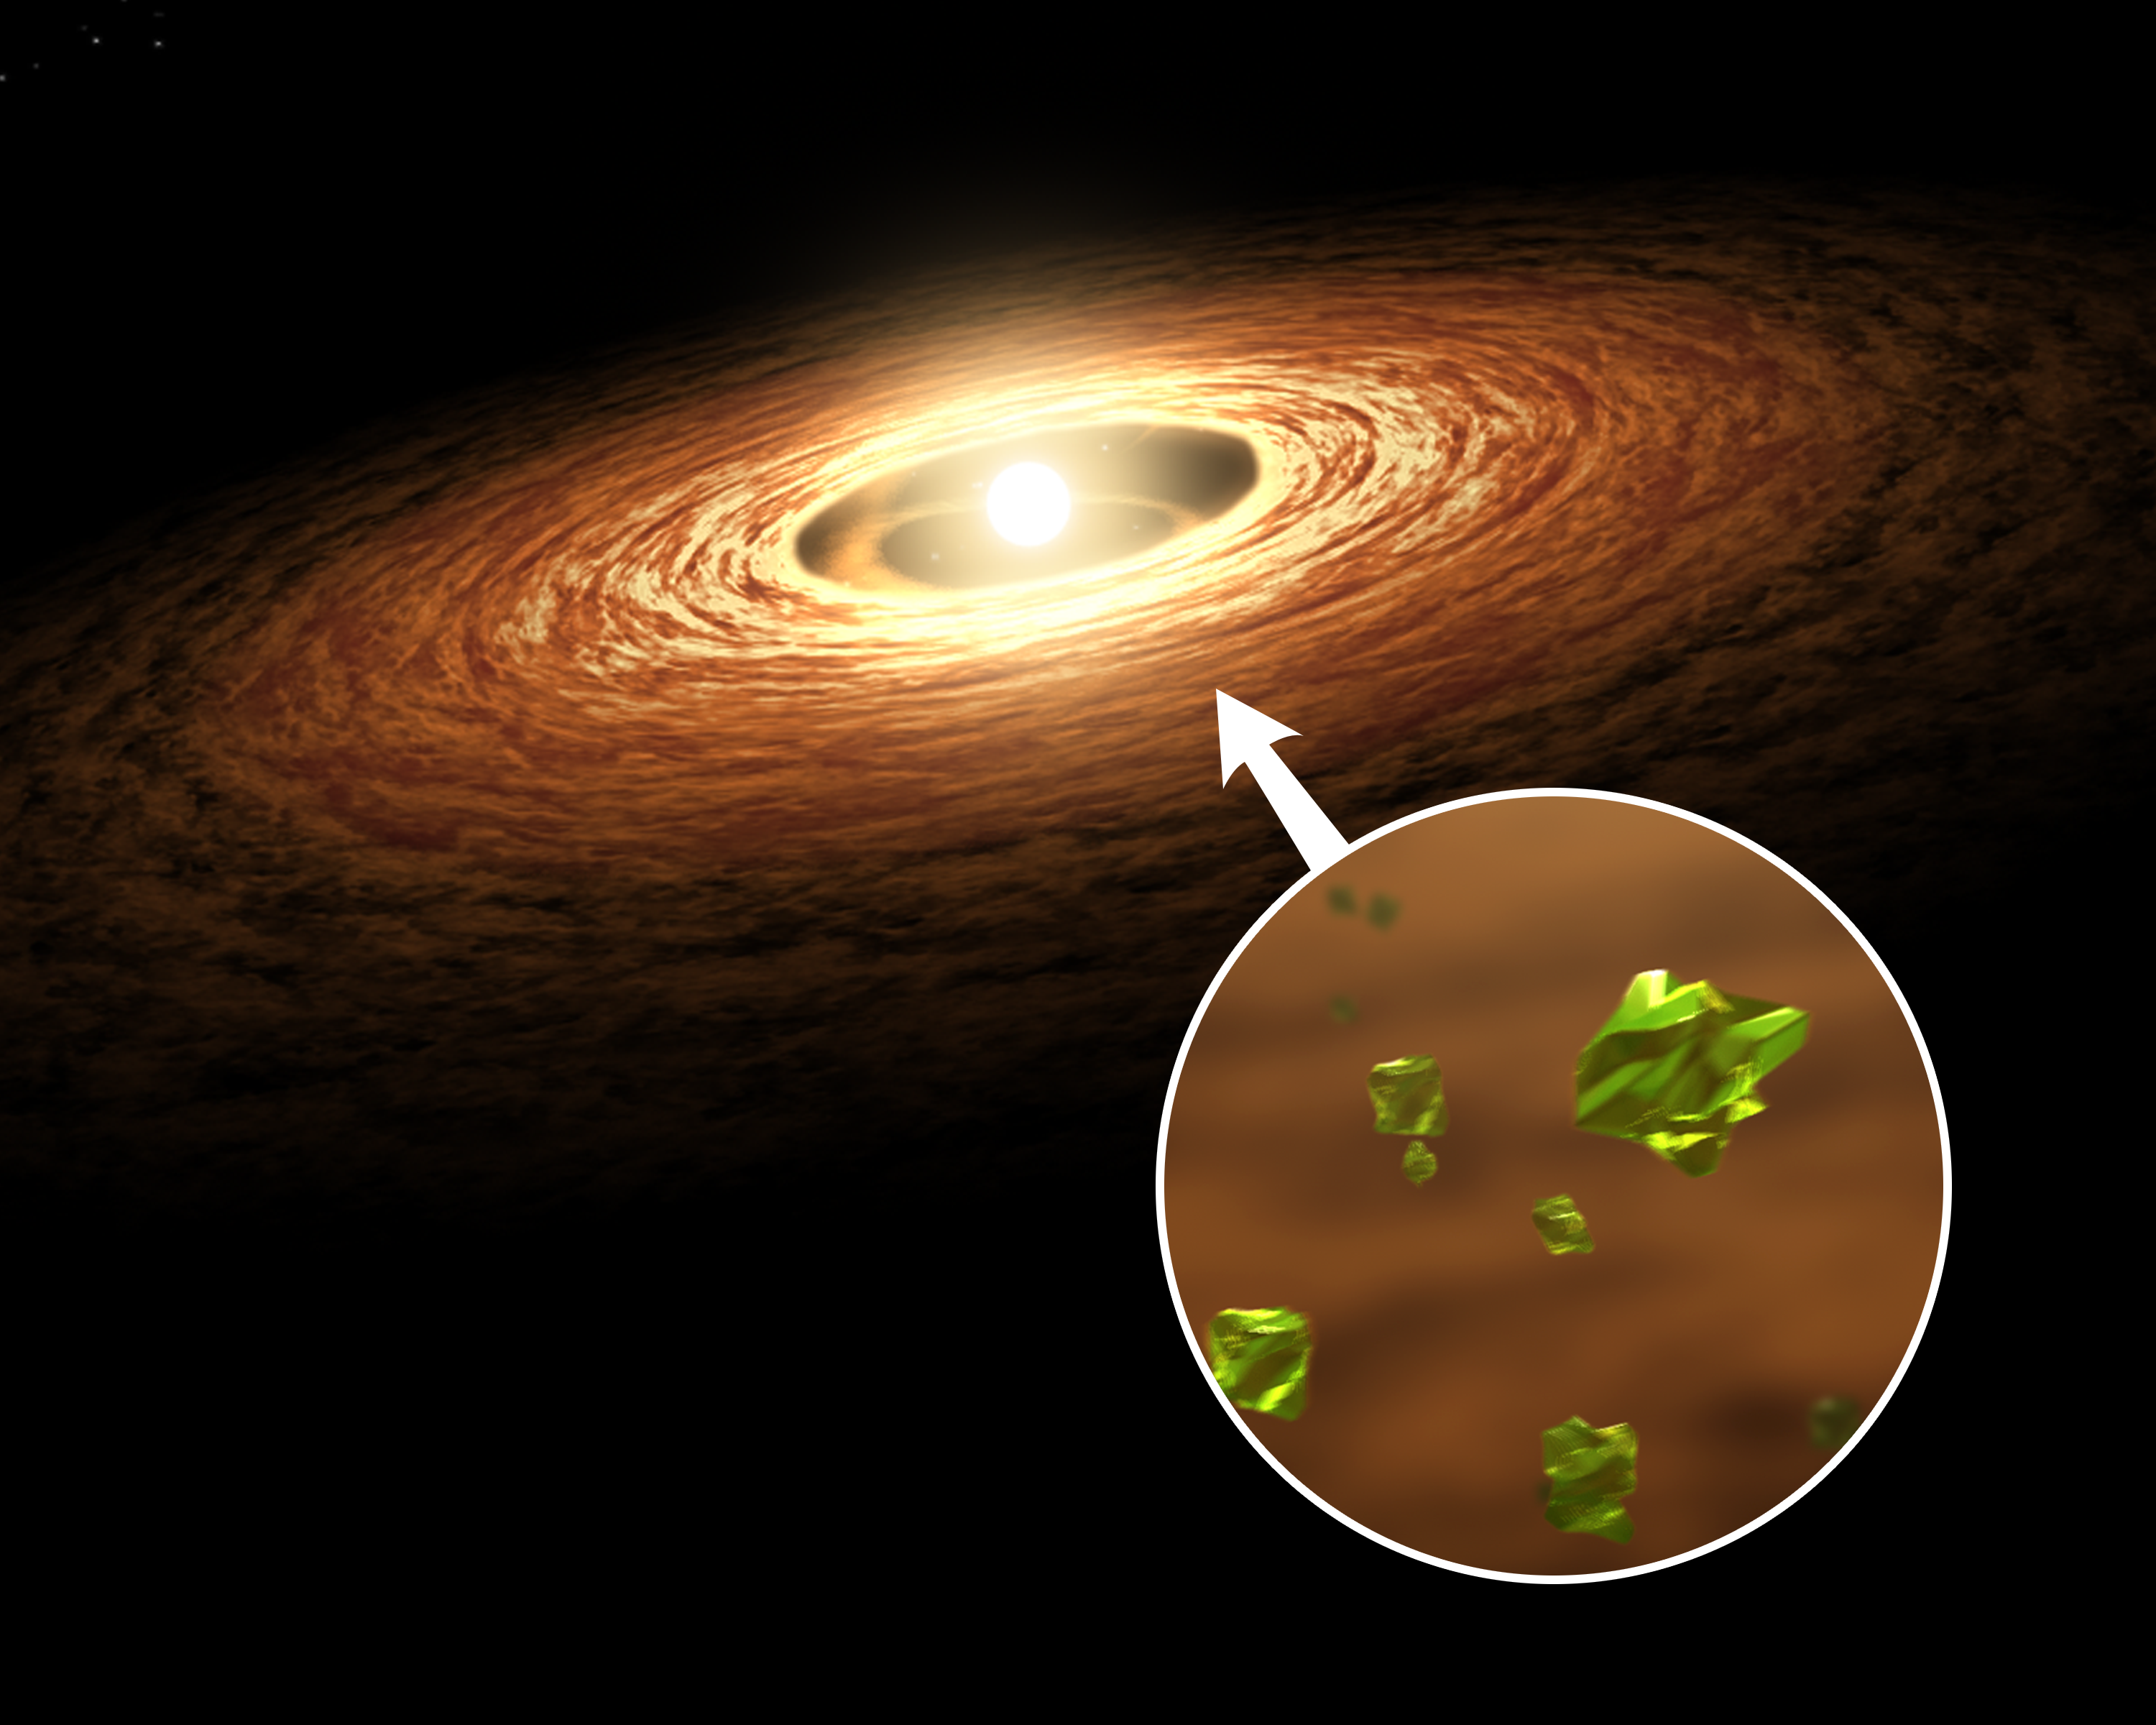

Silicate Crystal Formation in the Disk of an Erupting Star

This artist's concept illustrates how silicate crystals like those found in comets can be created by an outburst from a growing star. The image shows a young sun-like star encircled by its planet-forming disk of gas and dust. The silicate that makes up most of the dust would have begun as non-crystallized, amorphous particles.

Streams of material are seen spiraling from the disk onto the star increasing its mass and causing the star to brighten and heat up dramatically. The outburst causes temperatures to rise in the star's surrounding disk.

When the disk warms from the star's outburst, the amorphous particles of silicate melt. As they cool off, they transform into forsterite (see inset), a type of silicate crystal often found in comets in our solar system.

In April 2008, NASA's Spitzer Space Telescope detected evidence of this process taking place on the disk of a young sun-like star called EX Lupi.

Credit: NASA/JPL-Caltech/T. Pyle